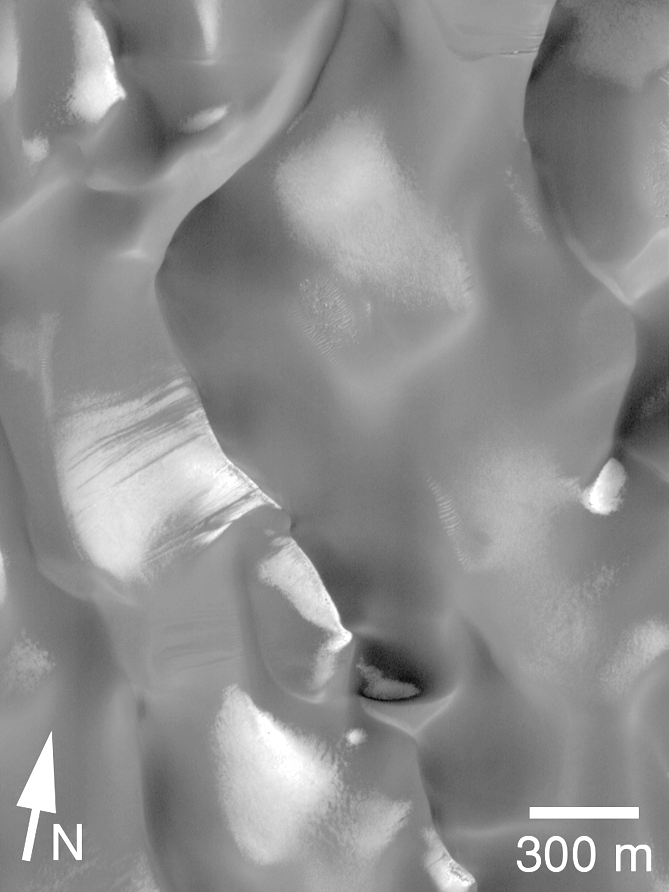

Dune Activity in Proctor Crater

Observation of dune activity — whether the movement of whole dunes or the movement of sediment on a dune — is the result of a direct link between the martian surface and its atmosphere. Observation of dune activity can be used to determine the rate at which wind moves sediment. It can also help to estimate how long it takes for windblown sand to abrade surfaces — including rocks and Mars landers.

One of the first sand dune fields ever recognized on Mars is shown here. Located on the floor of Proctor Crater (at 48°S, 330°W), this dune field was seen in Mariner 9images more than 27 years ago. In fact, the photomosaic base map in MOC2-170a (above, left) is constructed from Mariner 9 images taken in February and March of 1972. The thin strip overlain on the Mariner 9 mosaic is a Mars Global Surveyor (MGS) Mars Orbiter Camera (MOC) image taken in June 1999. The new MOC image shows evidence that the Proctor Crater dunes are active today.

The picture on the right is an expanded view of a portion of the MOC image (its location is indicated by the white box in the picture on the left). In this view (right), the sand dunes are dark and patches of southern winter frost are bright. The sun illuminates the scene from the upper left. Dark streaks can be seen on frost-covered slopes, particularly just left of the center of the picture. Thesestreaks result from recent avalanching of sand on the steep (up to 35°), down-wind side of the dune, otherwise known as the slip face. Because the dark sand streaks are superposed upon the bright frost, these streaks can only be as old as the frost. This frost cannot be more than 11 months old, and was probably only a few months old at the time the picture was taken. Thus, the dunes must be active today in order to show such streaks.

The placement of dunes in the MOC image was also compared with their positions in the earlier Mariner 9 image (above, left). No evidence that entire dunes have moved since March 1972 has been found. While the period of March 1972 to June 1999 is 27 Earth years, it is only about 14 Mars years. Looking for evidence of dune movement since 1972 is limited by the fact that the Mariner 9 images have spatial resolutions of about 62 meters (203 feet) per pixel — this means that the dunes would have to move more than about 62 meters before their motion could be clearly detected in a MOC image.

Taking the two results together — evidence for recent dune activity in the form of avalanches on slip faces versus lack of movement at the scale of 62 meters — helps to establish that (a) the dunes are active, but (b) they moved less than approximately 62 meters in 14 Mars years.

The 8 kilometer scale (upper left) indicates a distance of 5.0 miles. The 300 meter scale bar (lower right) represents 328 yards (984 feet). The Mariner 9 images are illuminated from the upper right, the MOC image from the upper left.

Malin Space Science Systems and the California Institute of Technology built the MOC using spare hardware from the Mars Observer mission. MSSS operates the camera from its facilities in San Diego, CA. The Jet Propulsion Laboratory’s Mars Surveyor Operations Project operates the Mars Global Surveyor spacecraft with its industrial partner, Lockheed Martin Astronautics, from facilities in Pasadena, CA and Denver, CO.

Credit: NASA/JPL/MSSS